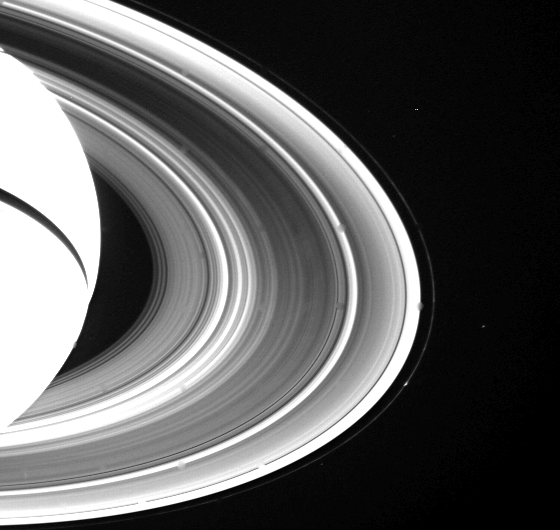

Spokes on Side of Saturn’s Rings

Spokes are seen on the unlit side of Saturn’s rings for the first time in this Voyager 2 wide-angle view obtained Aug. 28 from a distance of 3.4 million kilometers (2.1 million miles). In order to bring out the very faint detail in the B-ring, the image was specially processed for the spokes and thus does not show the true relative brightness of the other rings. The spokes are visible as bright wedge-shaped and tilted features in the outer half of the B-ring (center of image). A time-lapse sequence to be taken later this week will help resolve the question about whether the spokes are forming on the darkside of the rings or are lit-side features seen through the rings. The Voyager project is managed for NASA by the Jet Propulsion Laboratory, Pasadena, Calif.

Credit: NASA/JPL